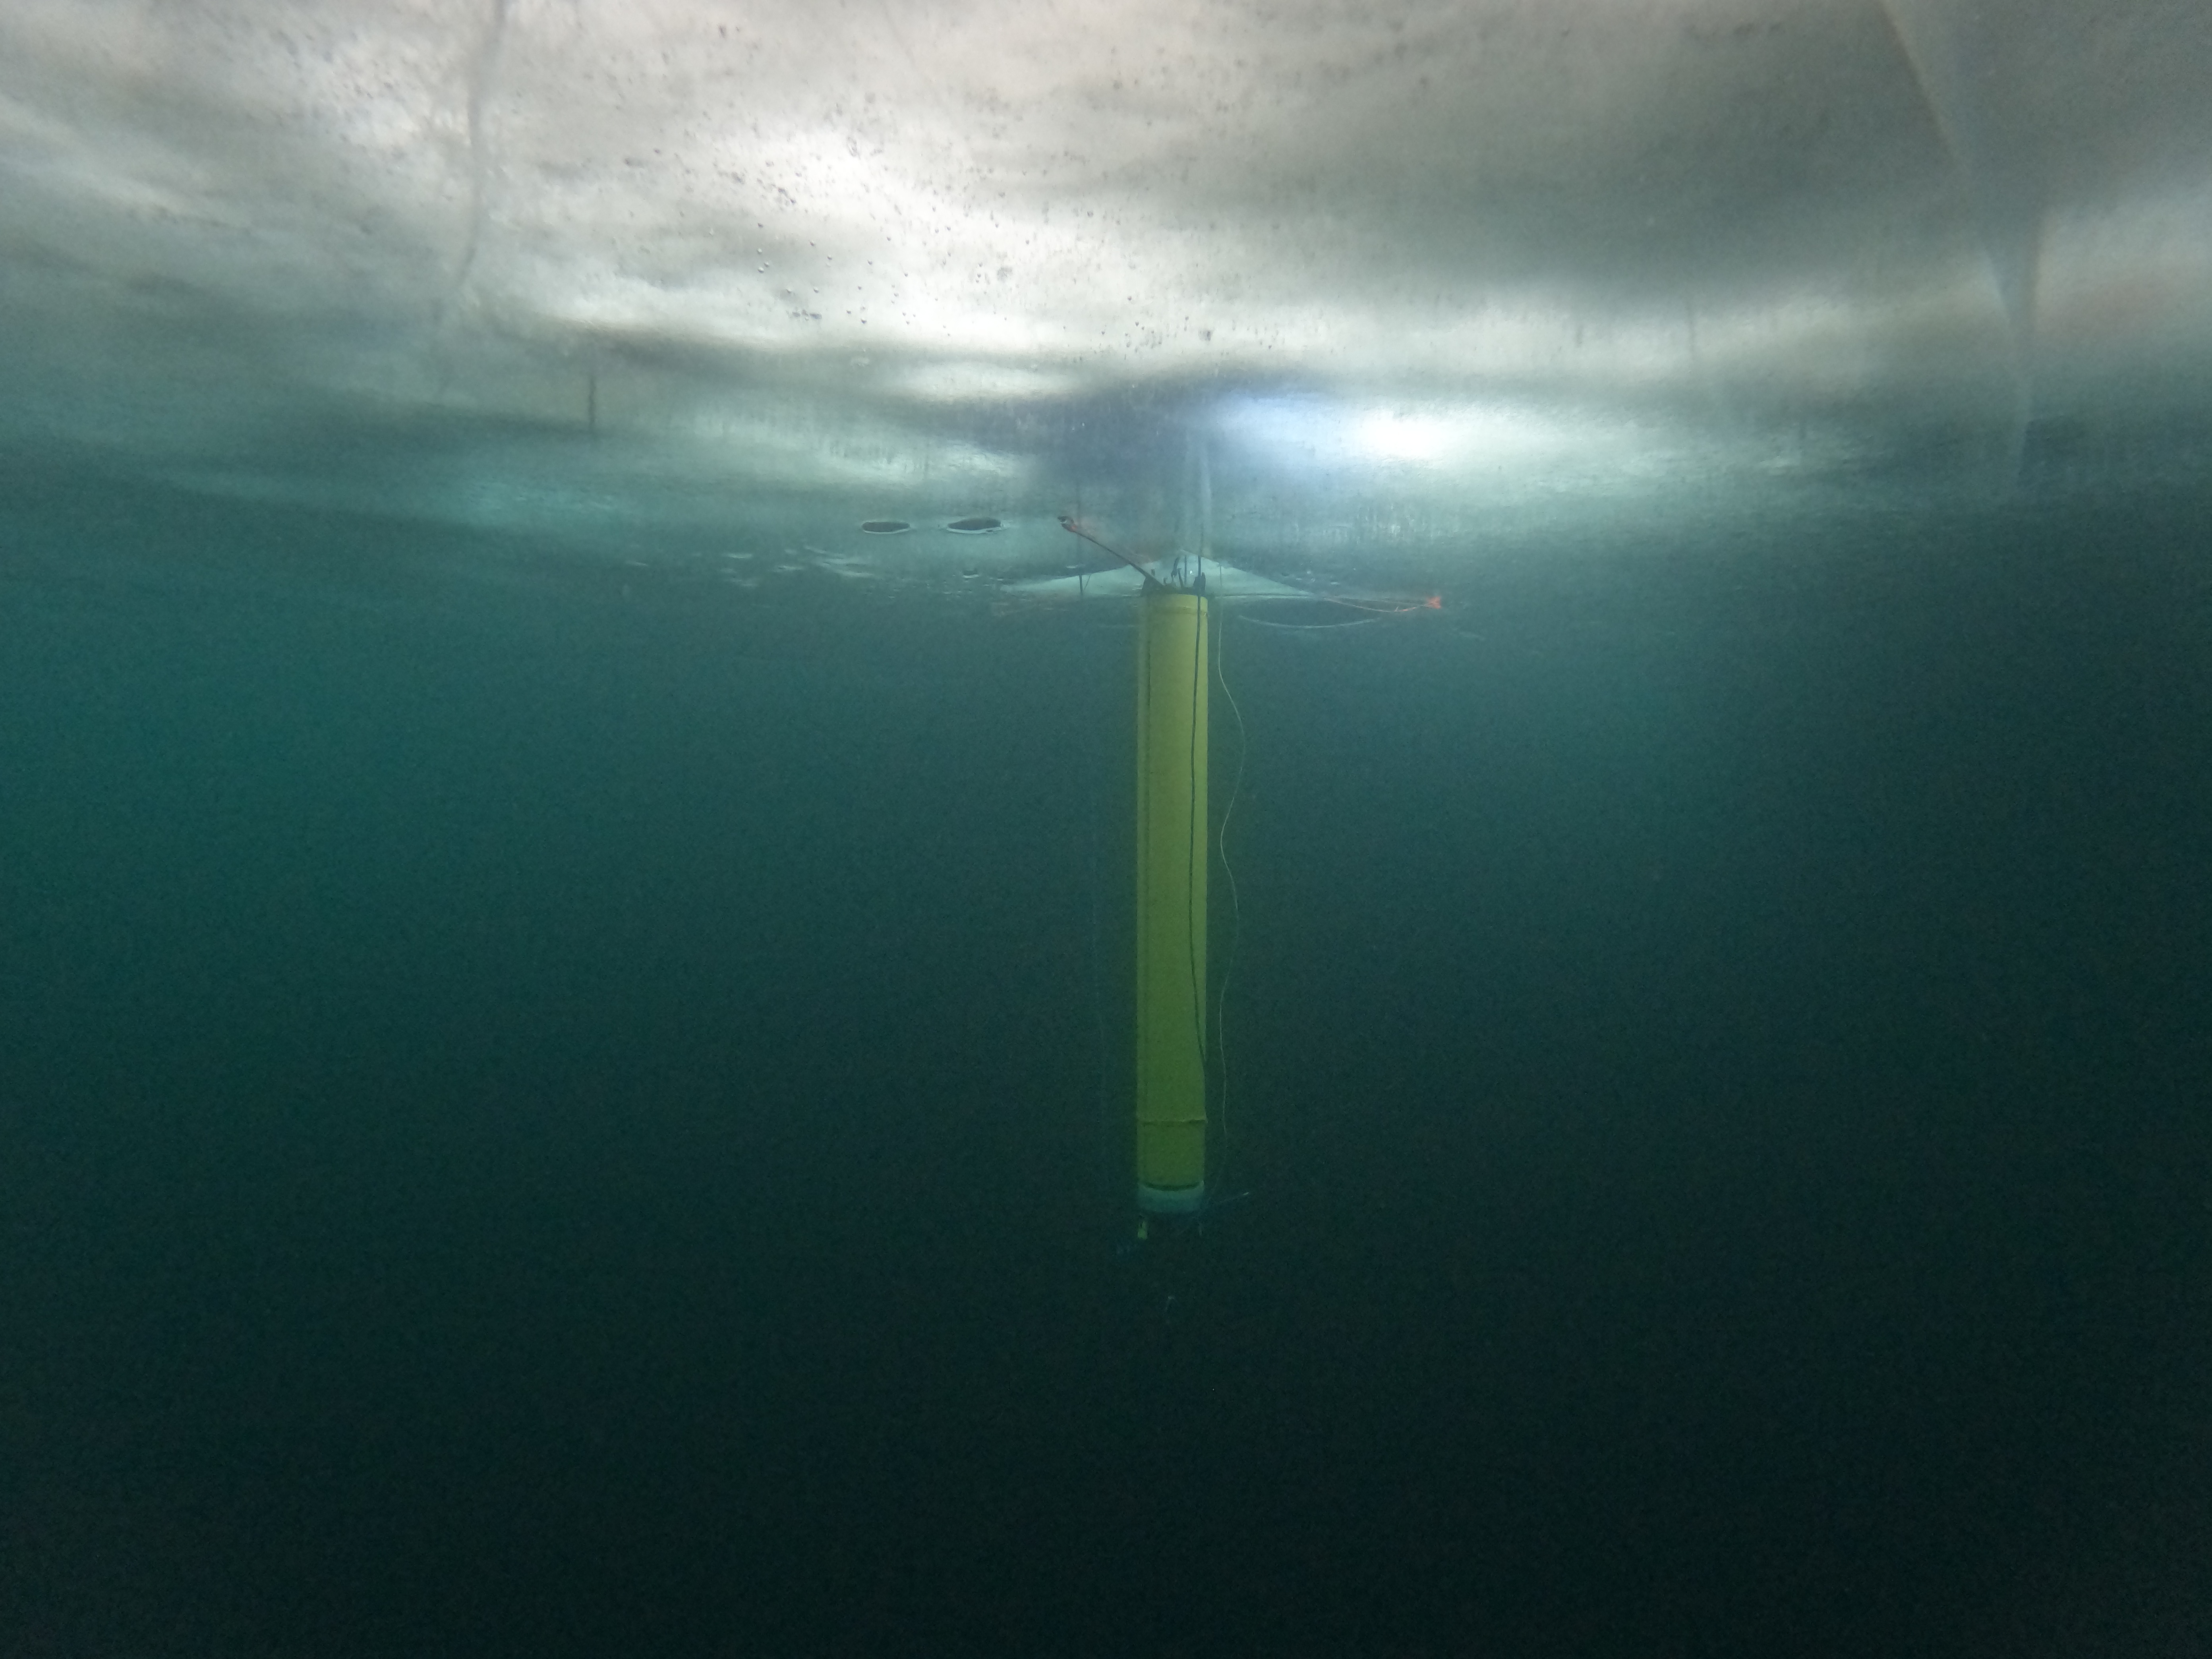

IceNode Prototype Under the Ice

A prototype of an autonomous robot, part of a project called IceNode being developed at NASA’s Jet Propulsion Laboratory, is seen from beneath the frozen surface of Lake Superior, off Michigan’s Upper Peninsula. The three thin legs of the robot’s “landing gear” affix it to the icy ceiling. A remote camera captured the image during a field test in 2022.

The IceNode project envisions a fleet of such robots to venture beneath Antarctic ice shelves and gather data that would help scientists calculate how rapidly the ice shelves there are melting – and how fast that melting could cause global sea levels to rise.

Each about 8 feet (2.4 meters) long and 10 inches (25 centimeters) in diameter, the robots use three-legged “landing gear” that springs out from one end to attach the robot to the underside of the ice. Rather than using propulsion, the robots would autonomously position themselves with the help of novel algorithms based on models of ocean currents. Released from a borehole or a vessel in the open ocean, the robots would ride those currents on a long journey beneath an ice shelf.

They would target the underwater area known as the “grounding zone,” where floating ice shelves, ocean, and land meet, deep inside unmapped cavities where the ice may be melting the fastest. Each robot would detach a ballast and rise up to affix itself to the underside of the ice, where their suite of sensors would measure how fast warm, salty ocean water is circulating up to melt the ice, and how quickly cold meltwater is sinking.

As conceived, the IceNode fleet would operate for up to a year, continuously capturing data, including seasonal fluctuations. Then the robots would detach themselves from the ice, drift back out to open ocean, and transmit their data via satellite.

This test was conducted through the U.S. Navy Arctic Submarine Laboratory’s biennial Ice Camp, a three-week operation that provides researchers a temporary base camp from which to conduct field work in the harsh Arctic environment.

IceNode has been funded through JPL’s internal research and technology development program and its Earth Science and Technology Directorate. JPL is managed for NASA by Caltech in Pasadena, California.

Credit: NASA/JPL-Caltech